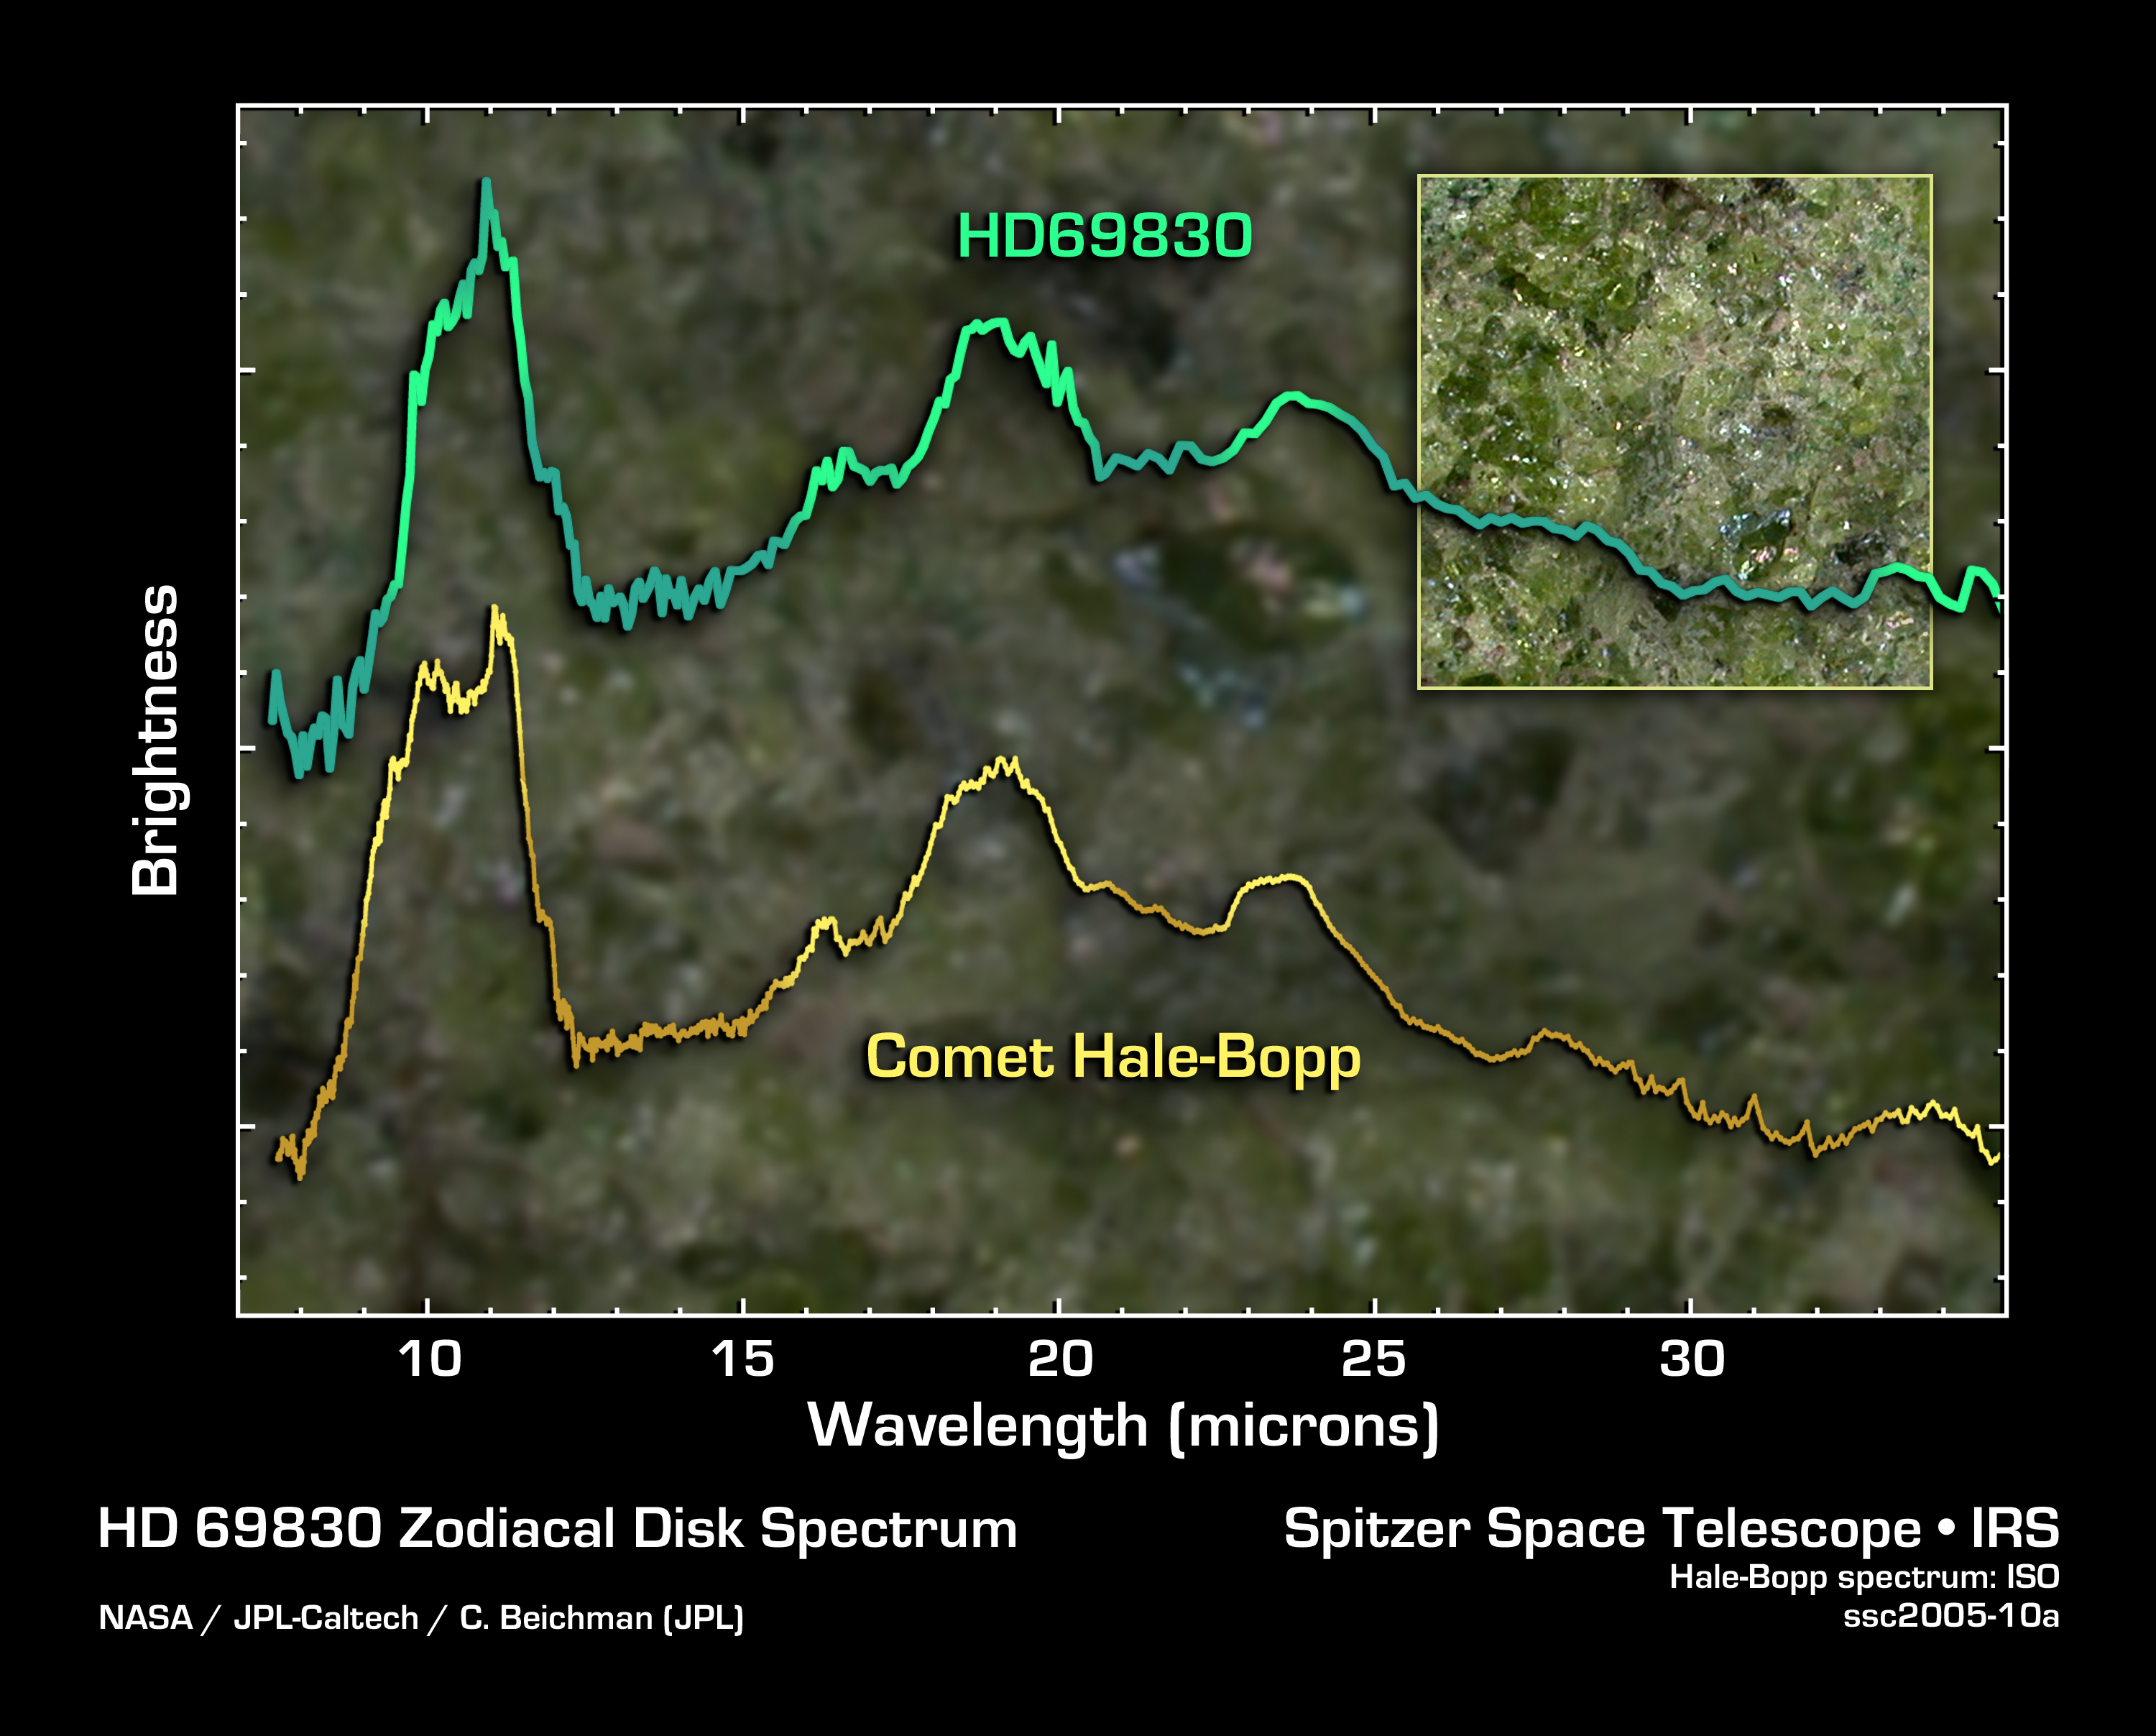

Super-Comet or Big Asteroid Belt

This graph of data from NASA's Spitzer Space Telescope demonstrates that the dust around a nearby star called HD 69830 (upper line) has a very similar composition to that of Comet Hale-Bopp. Spitzer spotted large amounts of this dust in the inner portion of the HD 69830 system.

The bumps and dips seen in these data, or spectra, represent the "fingerprints" of various minerals. Spectra are created when an instrument called a spectrograph spreads light out into its basic parts, like a prism turning sunlight into a rainbow. These particular spectra reveal the presence of the silicate mineral called olivine, and more specifically, a type of olivine called forsterite, which is pictured in the inset box. Forsterite is a bright-green gem found on Earth, on the "Green Sand Beach" of Hawaii among other places; and in space, in comets and asteroids.

Because the dust around HD 69830 has a very similar make-up to that of Comet Hale-Bopp, astronomers speculate that it might be coming from a giant comet nearly the size of Pluto. Such a comet may have been knocked into the inner solar system of HD 69830, where it is now leaving in its wake a trail of evaporated dust.

Nonetheless, astronomers say the odds that Spitzer has caught a "super-comet" spiraling in toward its star -- an unusual and relatively short-lived event -- are slim. Instead, they favor the theory that the observed dust is actually the result of asteroids banging together in a massive asteroid belt.

The data of HD 69830's dust were taken by Spitzer's infrared spectrograph. The data of Comet Hale-Bopp were taken by the European Space Agency's Infrared Observatory Satellite. The picture of forsterite comes courtesy of Dr. George Rossman, California Institute of Technology, Pasadena.

Credit: NASA/JPL-Caltech/C. Beichman (JPL)